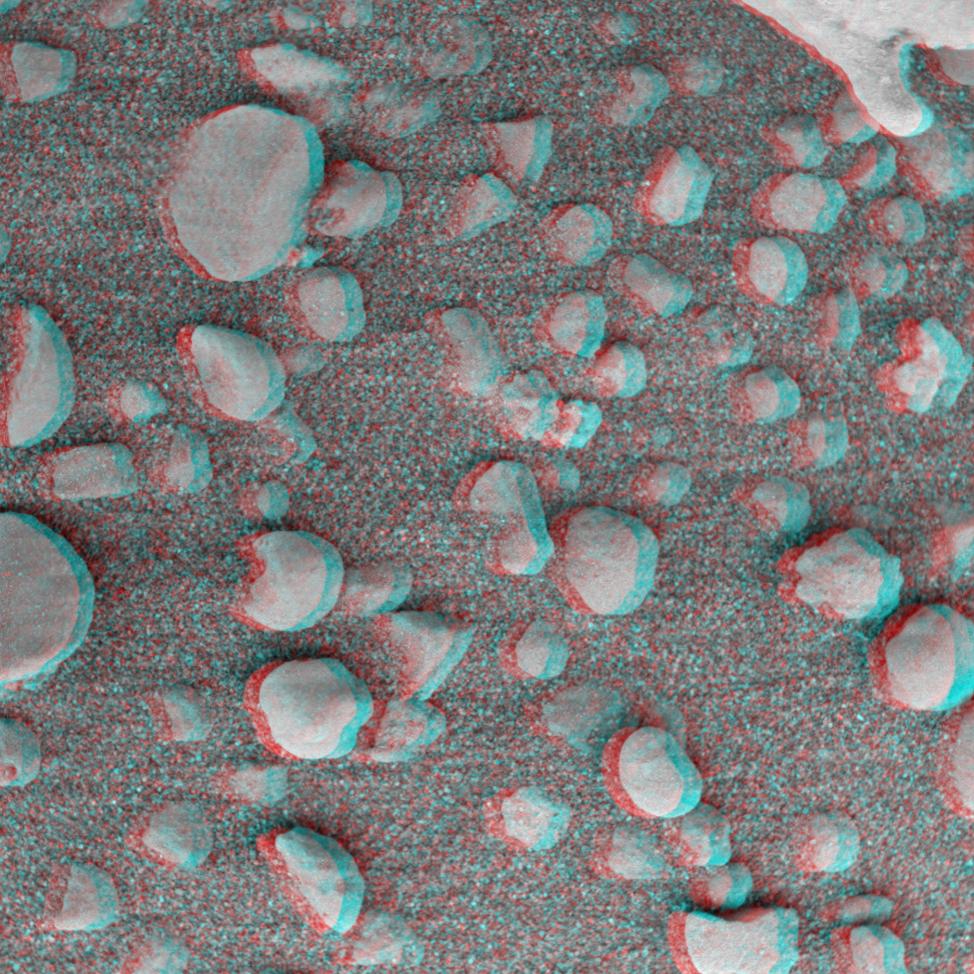

Even More Eye-popping ‘Berries’

This 3-D image from the Mars Exploration Rover Opportunity rover shows an extreme close-up of round, blueberry-shaped grains on the crater floor near the rock outcrop at Meridiani Planum called Stone Mountain. Scientists are studying these curious formations for clues about the soil’s history. The observed area is 3 centimeters (1.2 inches) across.

Credit: NASA/JPL/Cornell/USGS